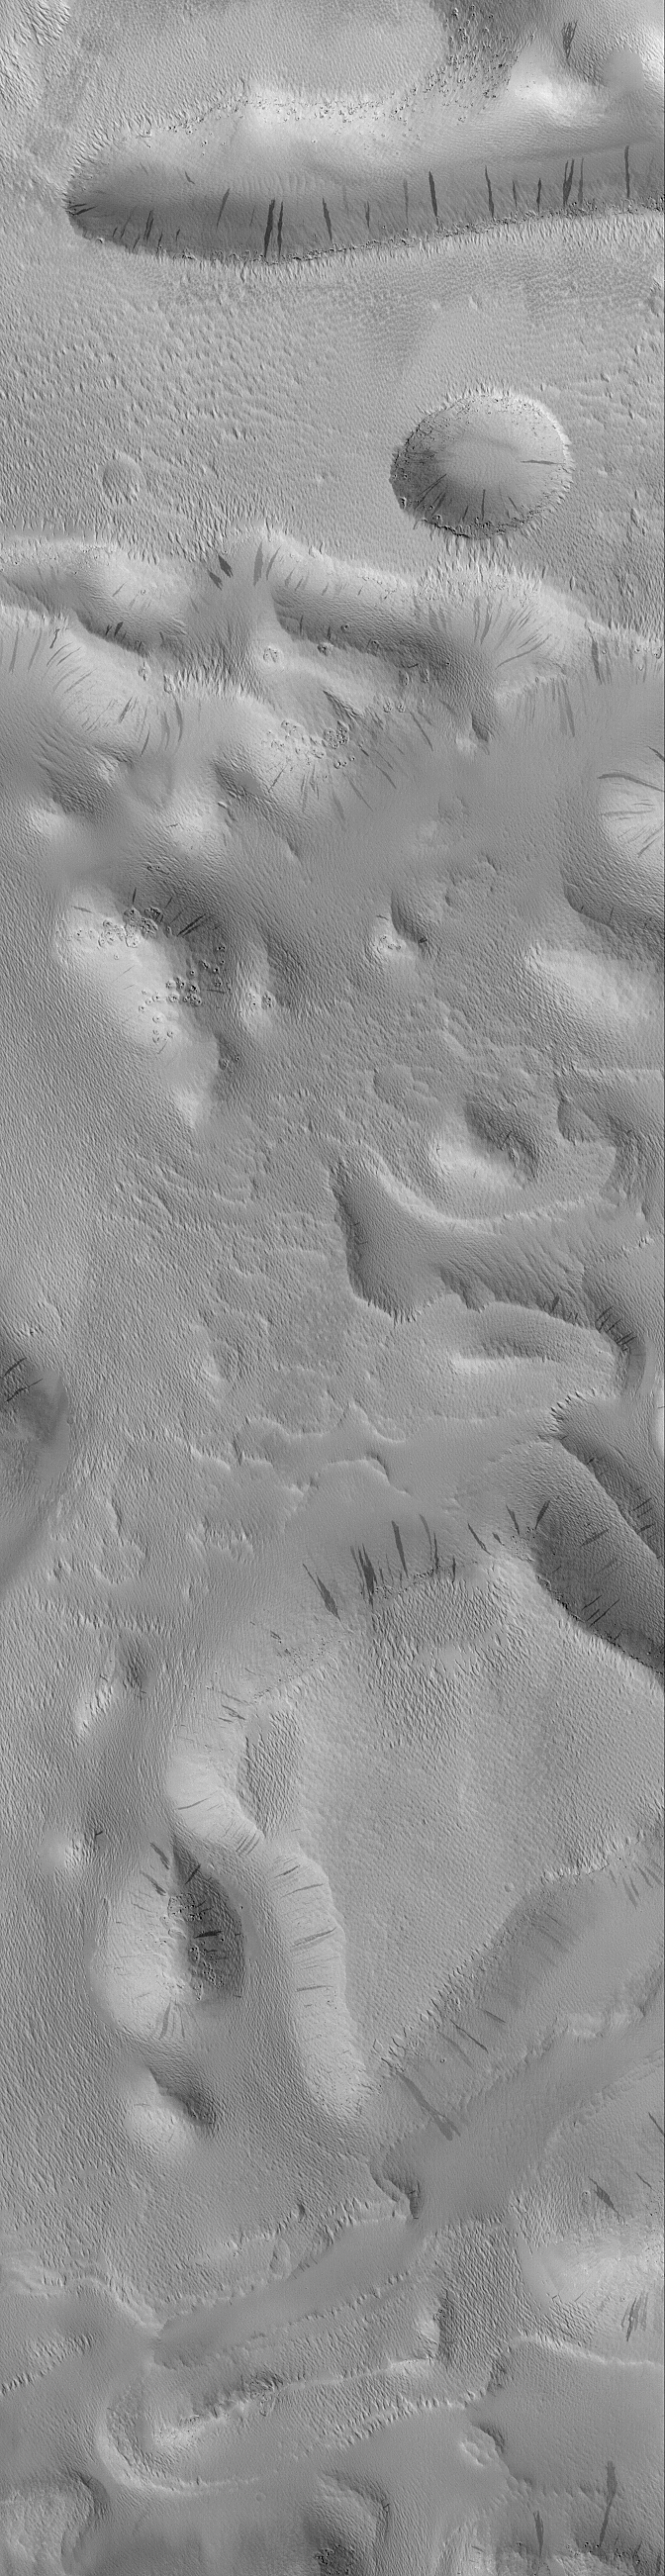

Groovy Terrain in Mangala Valles

When it was proposed to NASA in 1985, one of the goals of the Mars Global Surveyor (MGS) Mars Orbiter Camera (MOC) experiment was to take pictures with high enough resolution to be able to see large boulders on the planet’s surface. For large martian outflow channels — believed by some to have been carved by giant floods several billion years ago — seeing boulders and measuring their size and distribution in the channels can tell geologists something about the nature of the flood–for example, how fast the water was moving, and, in some cases, how deep it was.

But Mars doesn’t always cooperate.

The white box in the context image on the right shows the location of the high resolution MOC image on the left. The white box in the context frame is located among buttes and mesas within Mangala Valles, one of the large martian channels thought to have been carved by floods long ago. The high resolution view, however, offers no insight into the processes that formed Mangala Valles. Instead, the entire surface — mesa tops, buttes, and channel floor — are all covered-up with a thick blanket of wind-eroded, ridged and grooved material. Some of the buttes and mesas have boulders on their surfaces, and wind has hollowed-out circular depressions around these boulders. But the boulders in this case probably have nothing to do with the floods that might have formed Mangala Valles — they are boulders exposed in the bedrock contained beneath the ridged and grooved mantle that covers each butte and mesa. The dark streaks on slopes in this image are places where dry accumulations of dust have slid downhill, much like a snow avalanche. Similar streaks have been seen elsewhere on the dusty surfaces of Mars, and some have been found to change over time. For example, see Recent Movements: New Landslides in Less than 1 Martian year.

This picture is located near 8.7°S, 151.2°W; it covers an area 3 km (1.9 mi) by 11.7 km (7.3 mi). North is toward the upper right, and illumination is from the upper left. This is a subframe of MOC image M11-01809, acquired January 13, 2000.

Credit: NASA/JPL/MSSS